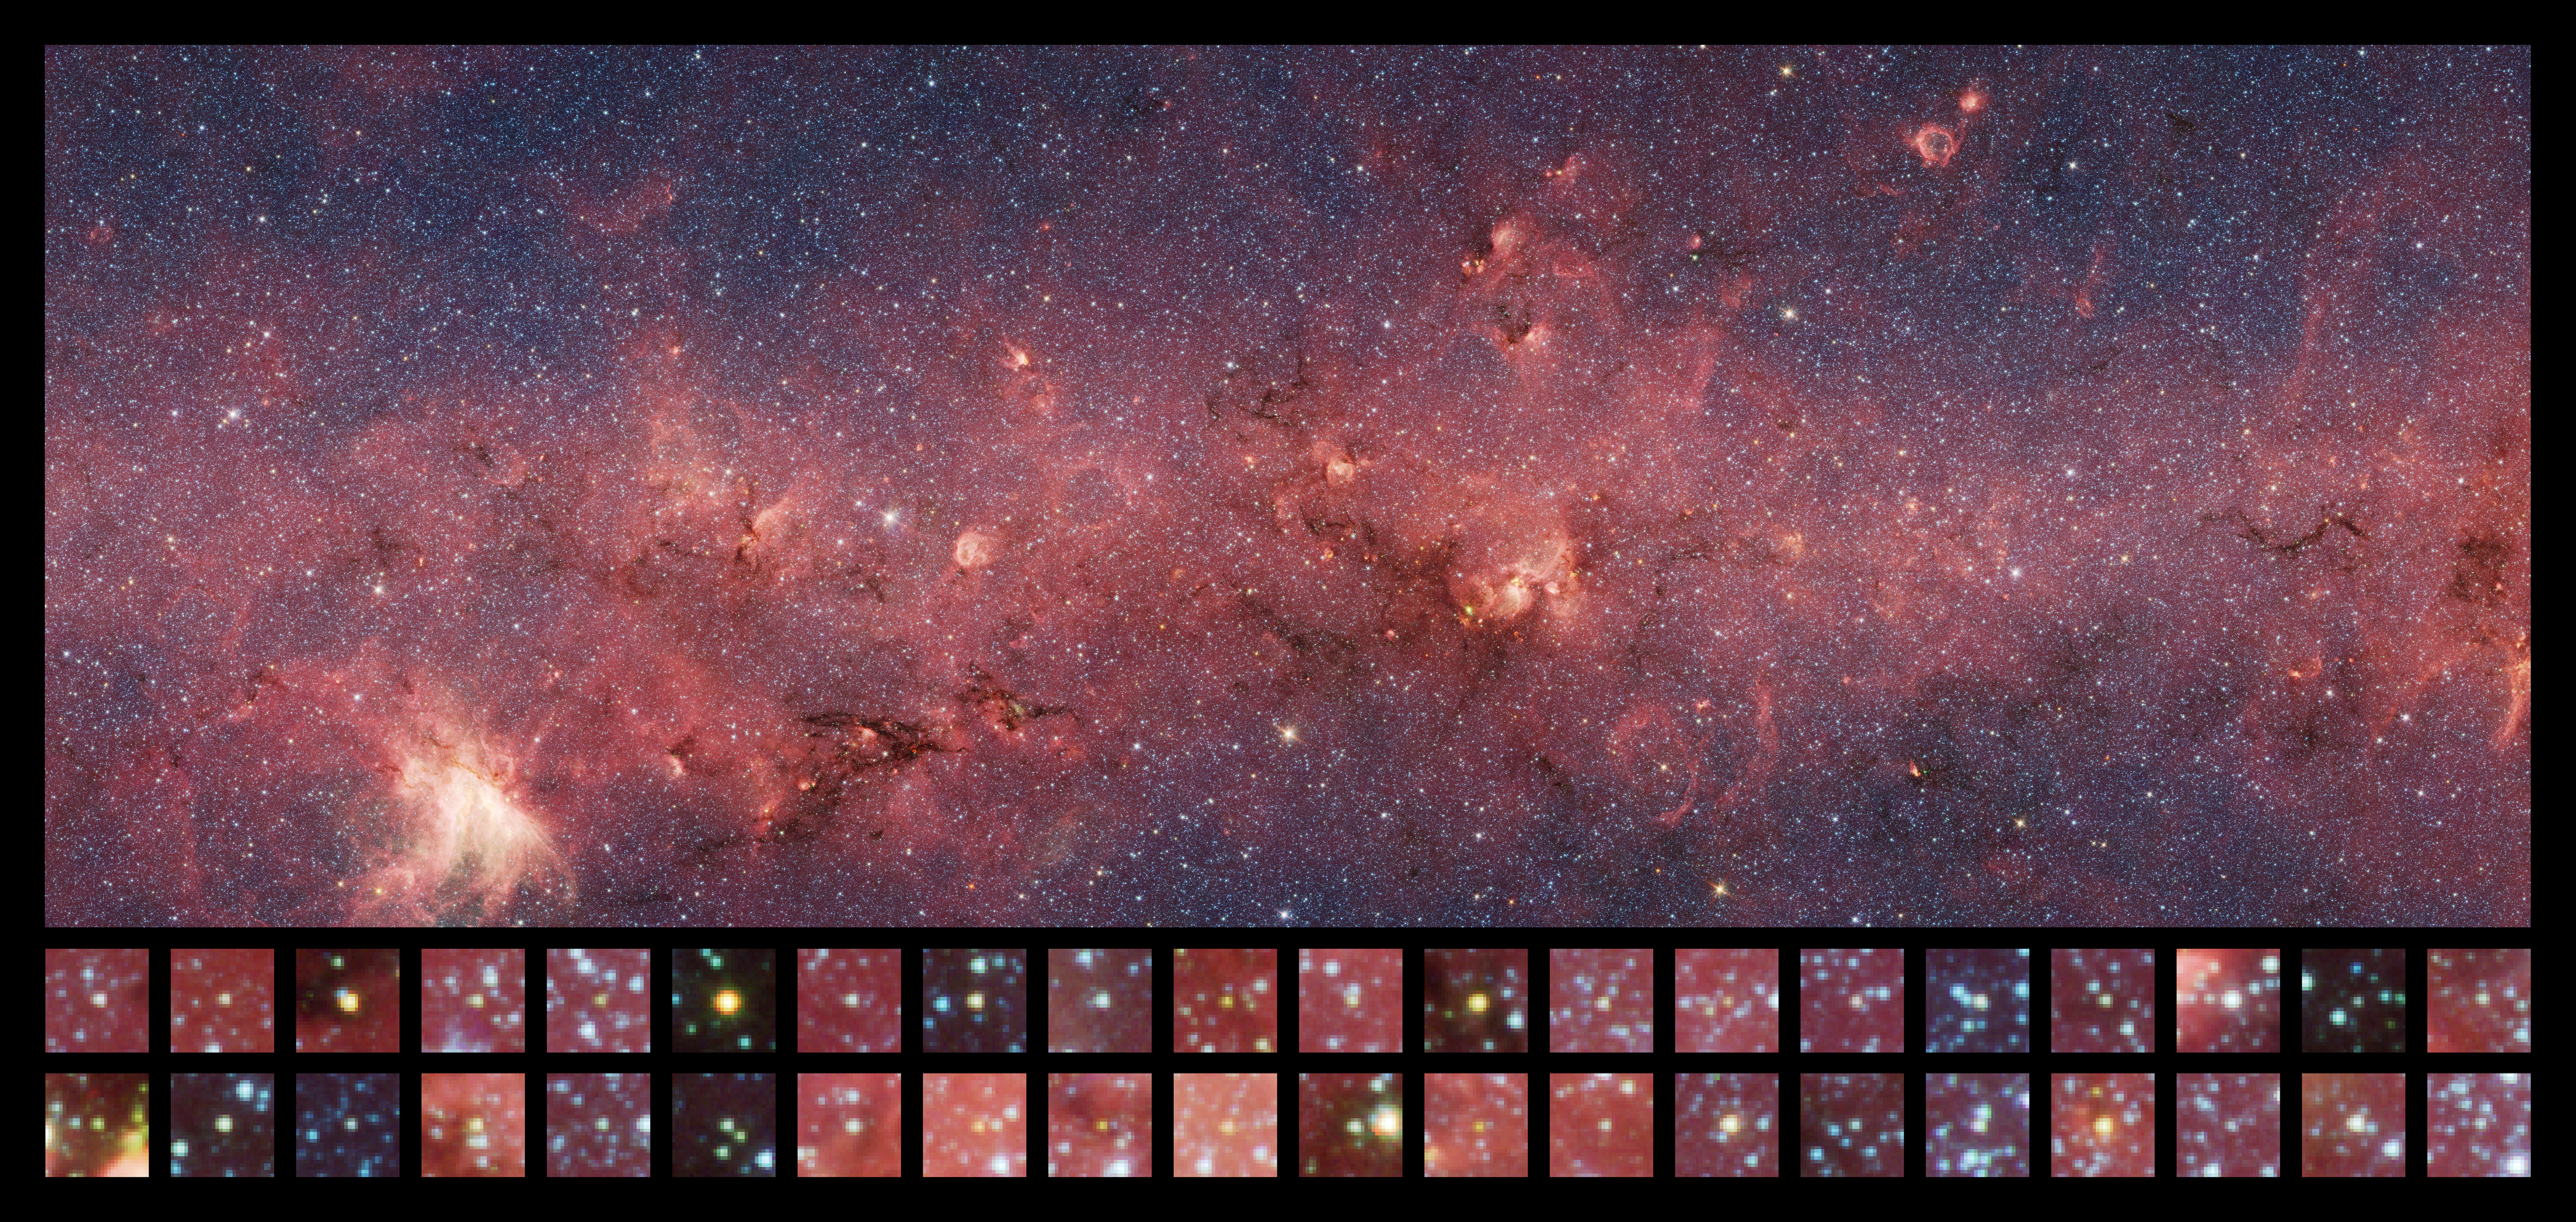

Counting the Youth in a Middle Aged Galaxy

This image is roughly 1/34 of the entire GLIMPSE Survey. This small section is riddled with young stellar objects, counted by Robitaille and his team.

Credit: NASA / JPL-Caltech / T. Robitaille (Harvard-Smithsonian Center for Astrophysics), GLIMPSE Team